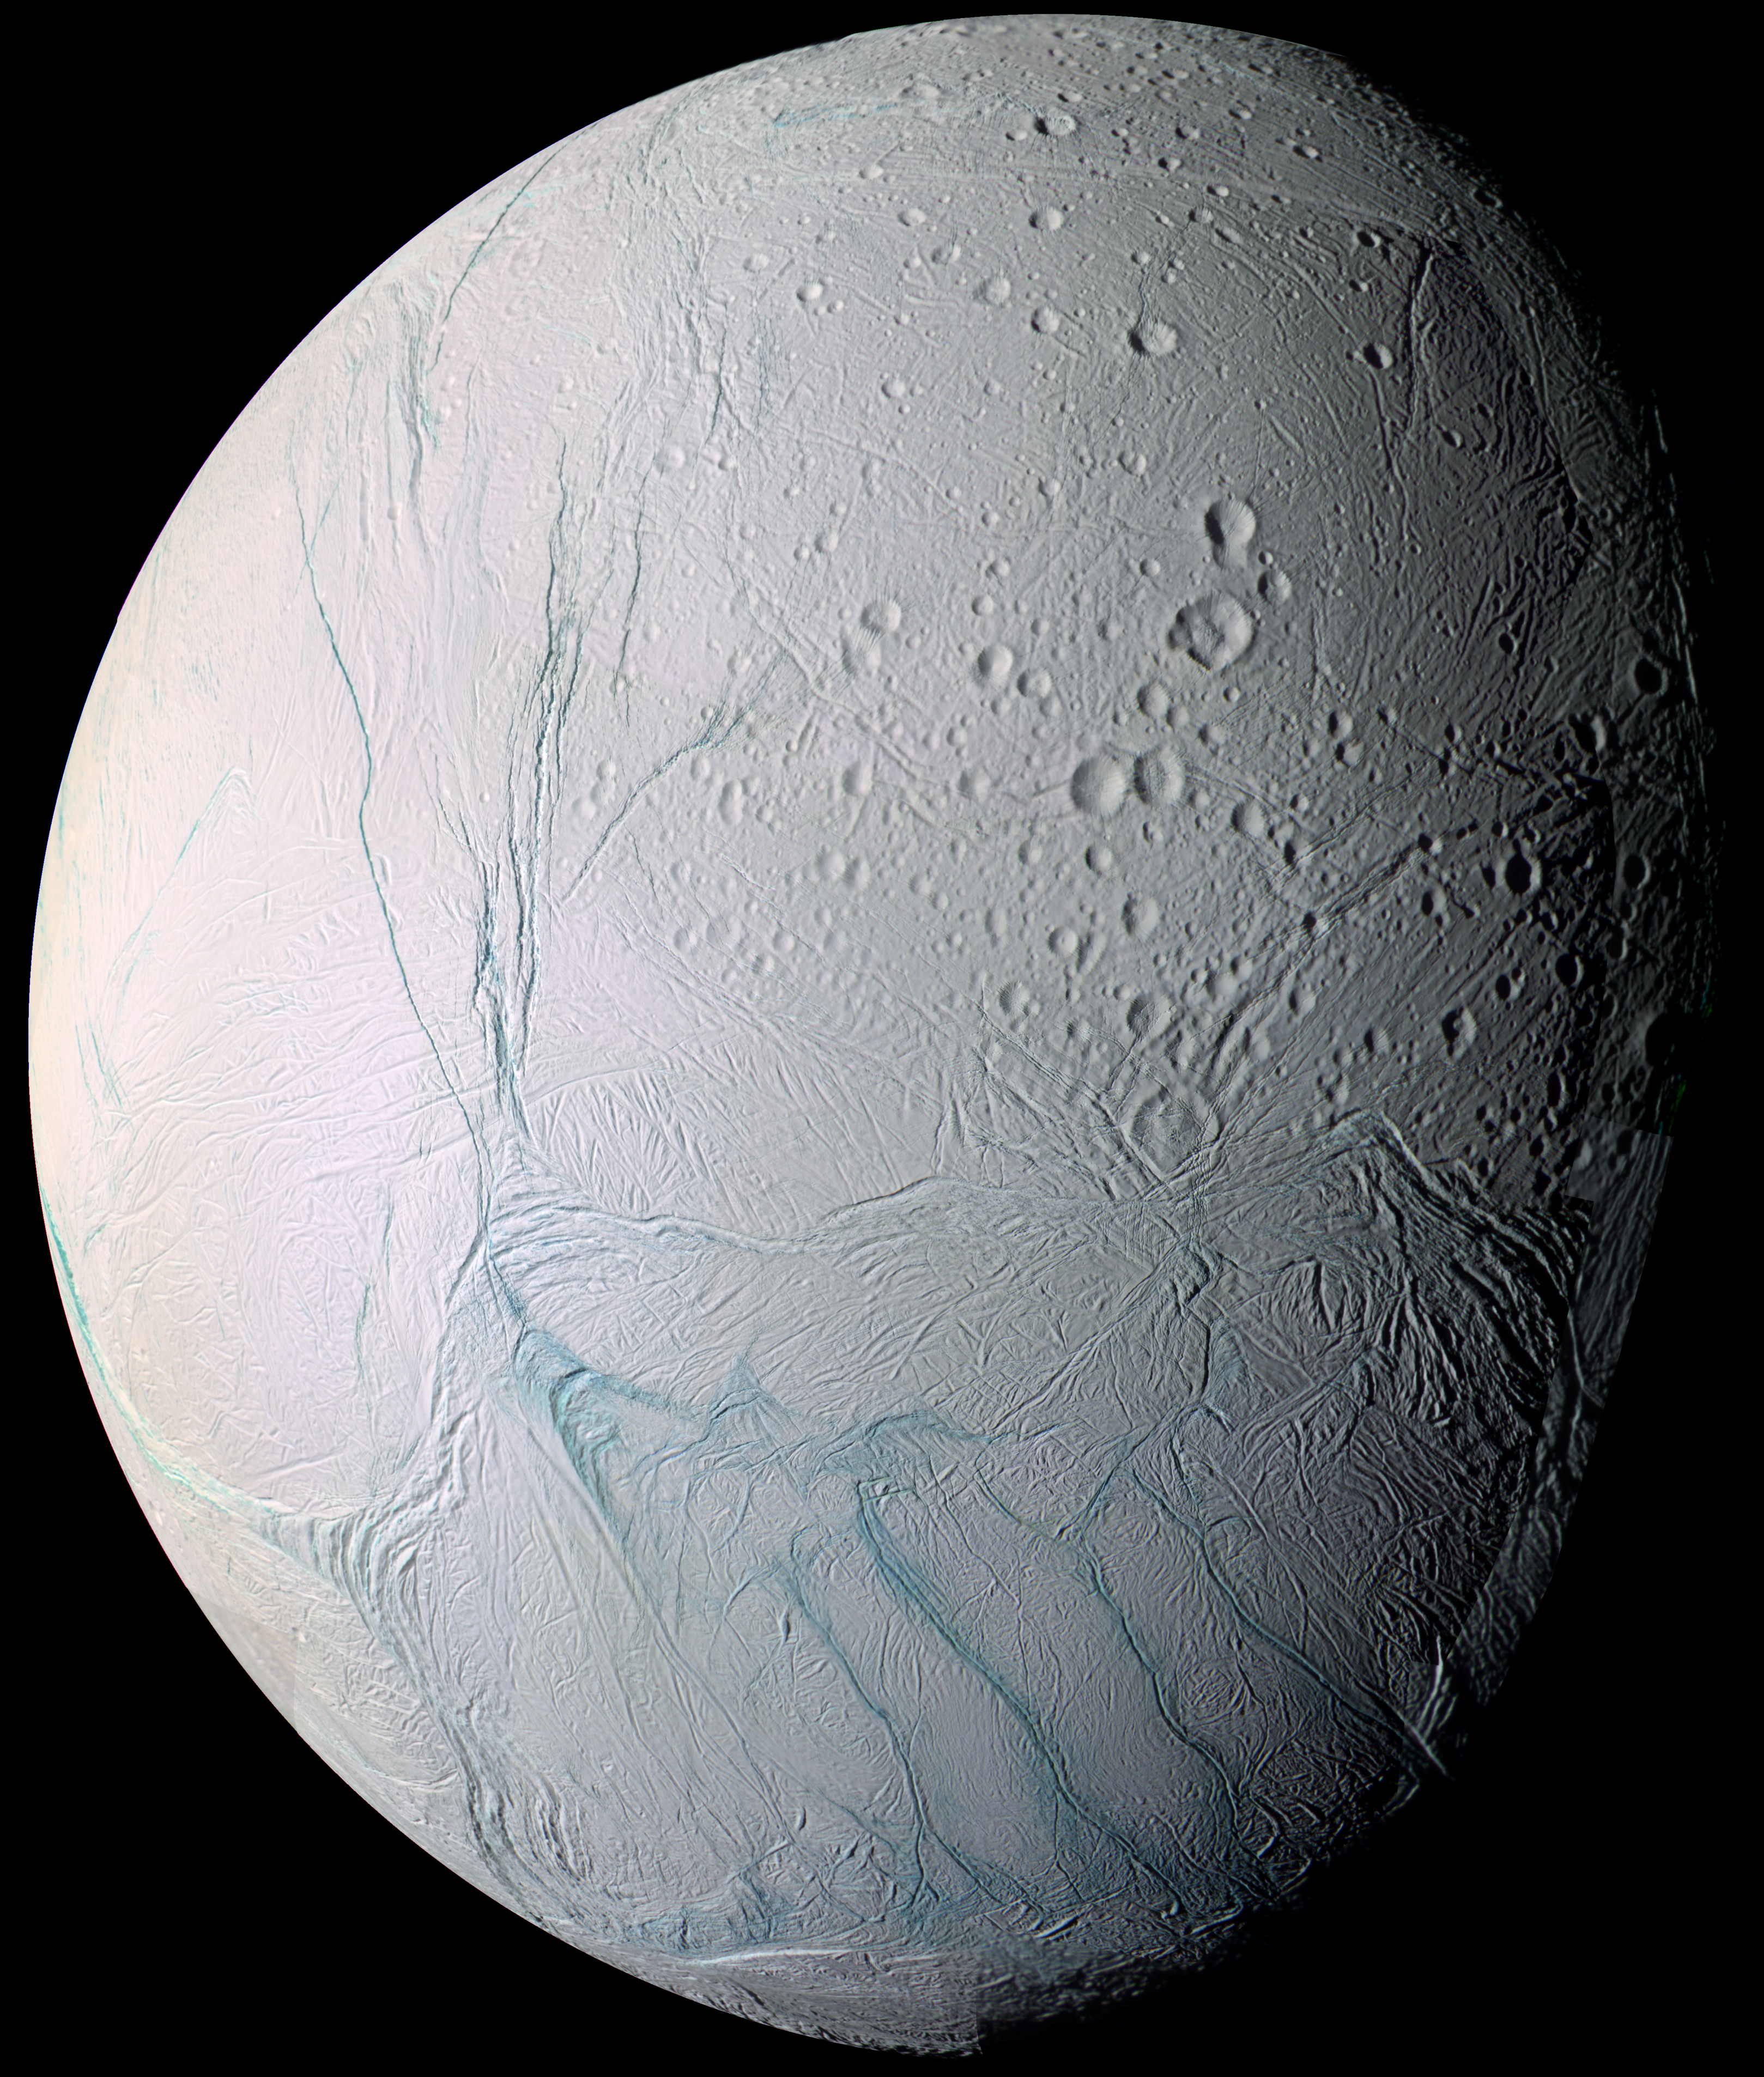

Zooming In On Enceladus (Movie)

Quick Time Movie of Cassini swooping past Saturn’s icy moon Enceladus

As it swooped past the south pole of Saturn’s moon Enceladus on July 14, 2005, Cassini acquired increasingly high-resolution views of this puzzling ice world. These views have been combined into this exciting movie sequence. The movie provides a stunning, up-close look at what is surely one of the youngest surfaces in the Saturn system.

From afar, Enceladus exhibits a bizarre mixture of softened craters and complex, fractured terrains. The movie zooms in on the southern polar terrains and closes in on one of the tectonic stripes that characterize this region which is essentially free of sizeable impact scars.

The bright oblong area seen during the zoom is an intermediate resolution image from near the time of closest approach that has been melded into the lower resolution mosaic, and artificially brightened.

The movie ends on the highest resolution image acquired by Cassini which reveals a surface dominated by ice blocks between 10 and 100 meters (33 and 330 feet) across, lying in a region that is unusual in its lack of the very fine-grained frost that seems to cover the rest of Enceladus.

The lack of frost and the absence of craters are indicators of a youthful surface.

The initial image in the movie is a large mosaic of 21 narrow-angle camera images that have been arranged to provide a full-disk view of the anti-Saturn hemisphere on Enceladus. This mosaic is a false-color view that includes images taken at wavelengths from the ultraviolet to the infrared portion of the spectrum, and is similar to another, lower resolution false-color view obtained during the flyby (see PIA06249). In false-color, many long fractures on Enceladus exhibit a pronounced difference in color (represented here in blue) from the surrounding terrain.

A leading explanation for the difference in color is that the walls of the fractures expose outcrops of coarse-grained ice that are free of the powdery surface materials that mantle flat-lying surfaces.

The original images in the false-color mosaic range in resolution from 350 to 67 meters (1,148 to 220 feet) per pixel and were taken from distances ranging from 61,300 to 11,100 kilometers (38,090 to 6,897 miles) from Enceladus. The mosaic is also available separately (see PIA06254).

Image scale is about 37 meters (121 feet) per pixel in the wide-angle camera image and about 4 meters (13 feet) per pixel in the narrow-angle image (see PIA06250 for these images). Both of these ultra-high resolution views were acquired from an altitude of approximately 208 kilometers (129 miles) above Enceladus as the spacecraft near the time of closest approach during the flyby.

The Cassini-Huygens mission is a cooperative project of NASA, the European Space Agency and the Italian Space Agency. The Jet Propulsion Laboratory, a division of the California Institute of Technology in Pasadena, manages the mission for NASA’s Science Mission Directorate, Washington, D.C. The Cassini orbiter and its two onboard cameras were designed, developed and assembled at JPL. The imaging team is based at the Space Science Institute, Boulder, Colo.

Credit: NASA/JPL/Space Science Institute